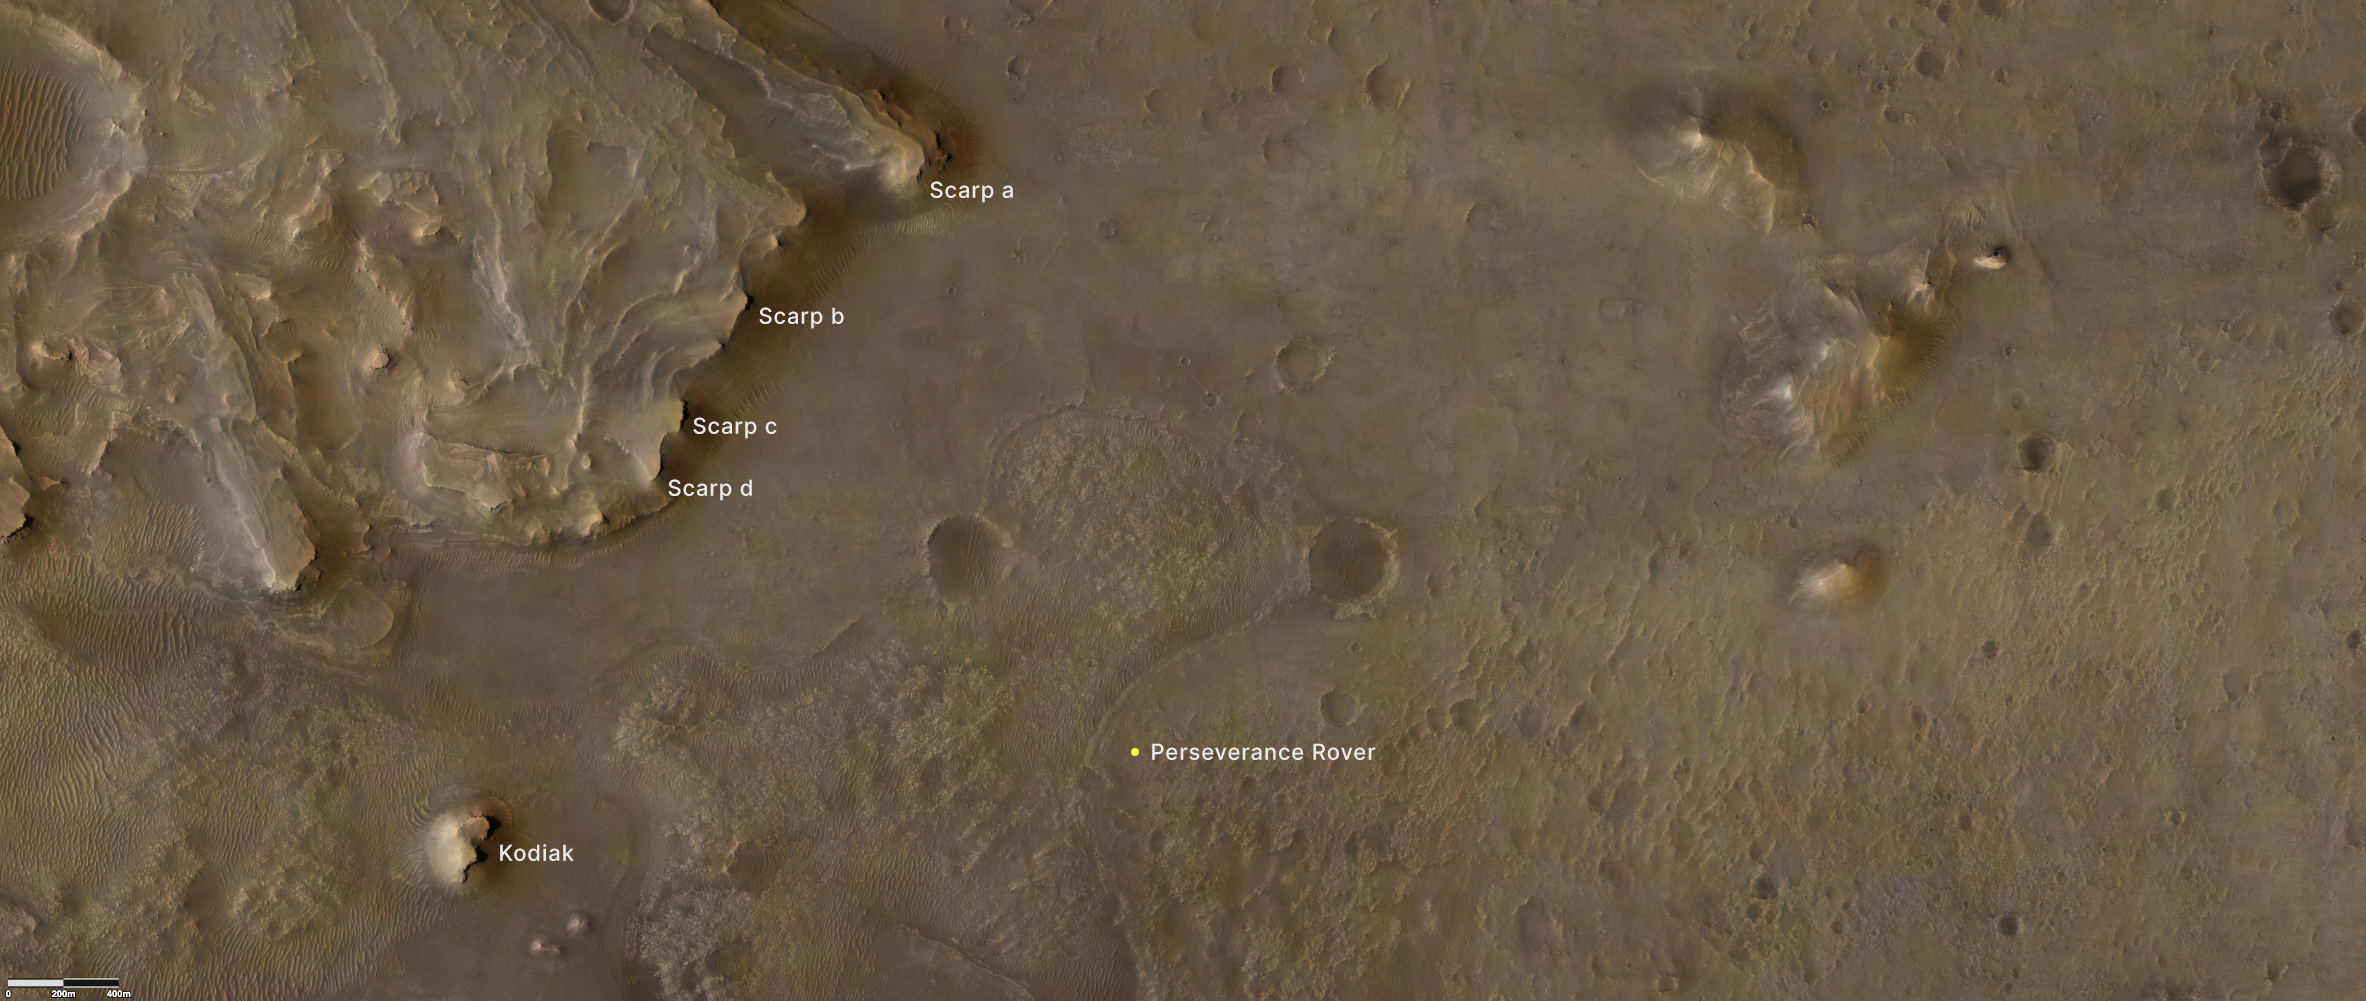

Jezero Crater’s Kodiak and Scarps

Provided by the High Resolution Imaging Experiment (HiRISE) aboard NASA’s Mars Reconnaissance orbiter, this overhead image captures a portion of Mars’ Jezero Crater. The yellow dot on lower right indicates the location of NASA’s Perseverance rover. The remnant of Jezero Crater’s rover delta the science team refers to as “Kodiak” is to the lower left. Long, steep slopes, called scarps, along the delta are on the upper left, labeled A through D.

The University of Arizona, in Tucson, operates HiRISE, which was built by Ball Aerospace & Technologies Corp., in Boulder, Colorado. NASA’s Jet Propulsion Laboratory, a division of Caltech in Pasadena, California, manages the Mars Reconnaissance Orbiter Project for NASA’s Science Mission Directorate, Washington.

A key objective for Perseverance’s mission on Mars is astrobiology, including the search for signs of ancient microbial life. The rover will characterize the planet’s geology and past climate, pave the way for human exploration of the Red Planet, and be the first mission to collect and cache Martian rock and regolith.

The Mars 2020 Perseverance mission is part of NASA’s Moon to Mars exploration approach, which includes Artemis missions to the Moon that will help prepare for human exploration of the Red Planet.

Subsequent NASA missions, in cooperation with ESA (European Space Agency), would send spacecraft to Mars to collect these sealed samples from the surface and return them to Earth for in-depth analysis.

NASA’s Jet Propulsion Laboratory in Southern California built and manages operations of the Mars 2020 Perseverance rover for NASA.

Credit: NASA/JPL-Caltech/University of Arizona/USGS